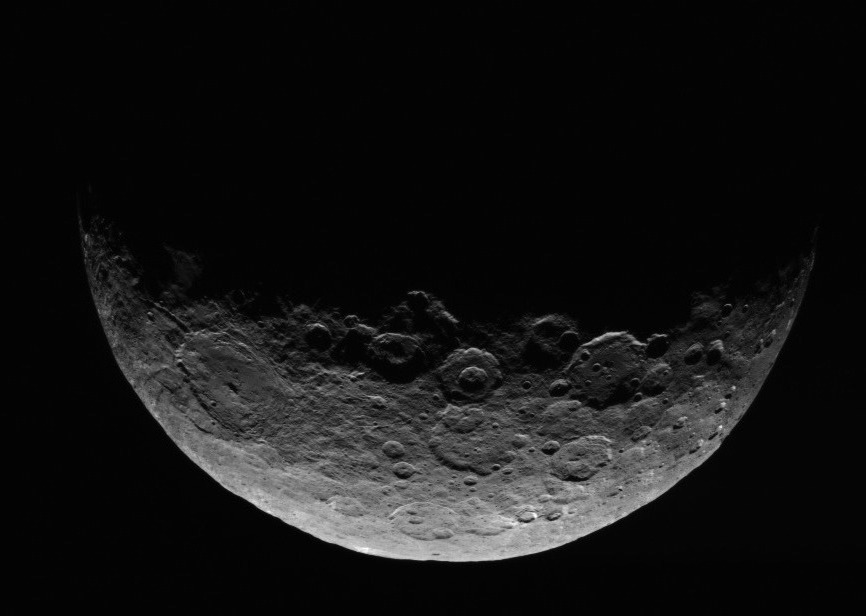

Dawn RC3 Image 1

This image of Ceres is part of a sequence taken by NASA’s Dawn spacecraft April 24 to 26, 2015, from a distance of 8,400 miles (13,600 kilometers).

An anaglyph of this image can be viewed at PIA19320.

Dawn’s mission is managed by JPL for NASA’s Science Mission Directorate in Washington. Dawn is a project of the directorate’s Discovery Program, managed by NASA’s Marshall Space Flight Center in Huntsville, Alabama. UCLA is responsible for overall Dawn mission science. Orbital ATK, Inc., in Dulles, Virginia, designed and built the spacecraft. The German Aerospace Center, the Max Planck Institute for Solar System Research, the Italian Space Agency and the Italian National Astrophysical Institute are international partners on the mission team.

Credit: NASA/JPL-Caltech/UCLA/MPS/DLR/IDA